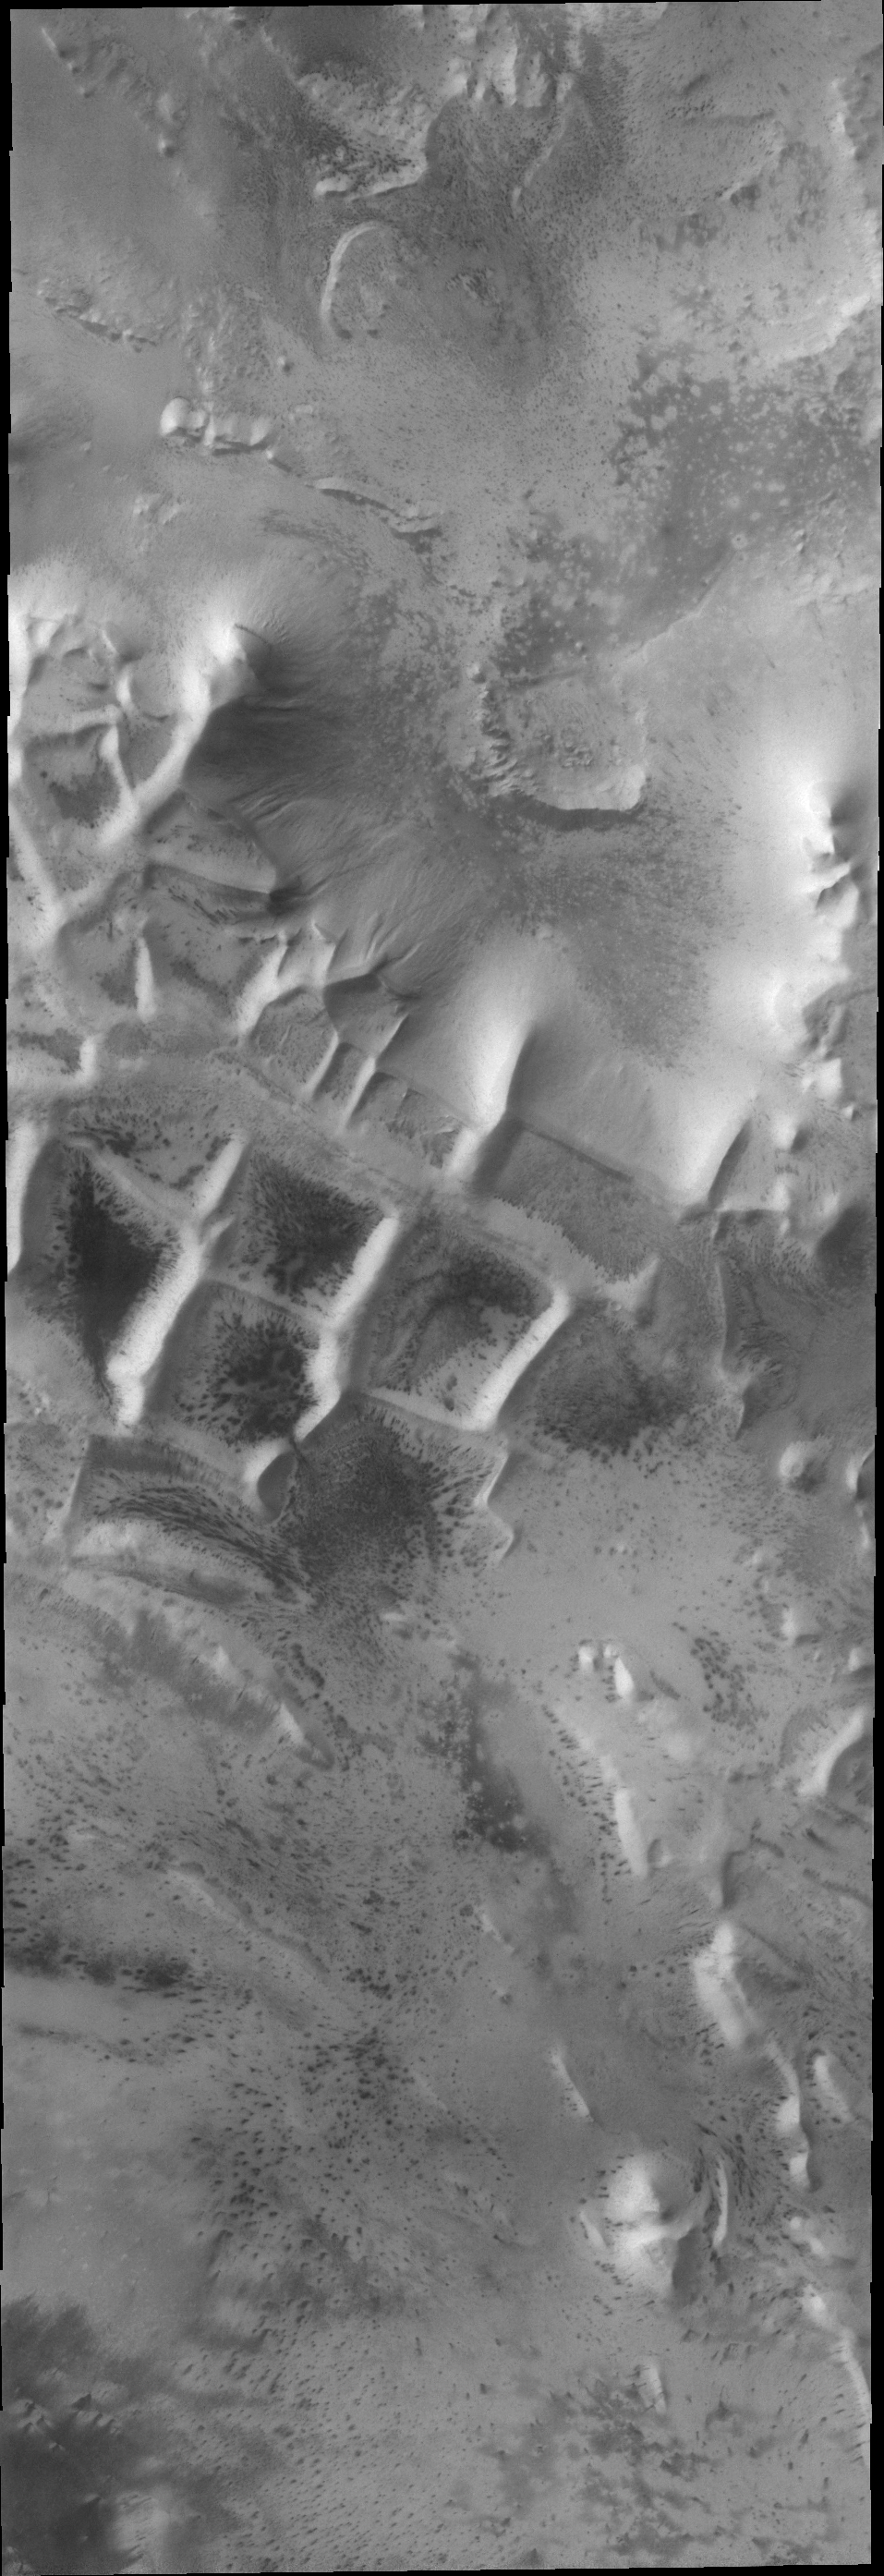

Something Different

Today’s VIS image of the south pole shows a surface texture called “thumbprint,” for its uncanny resemblance to human fingerprints.

Credit: NASA/JPL/ASU